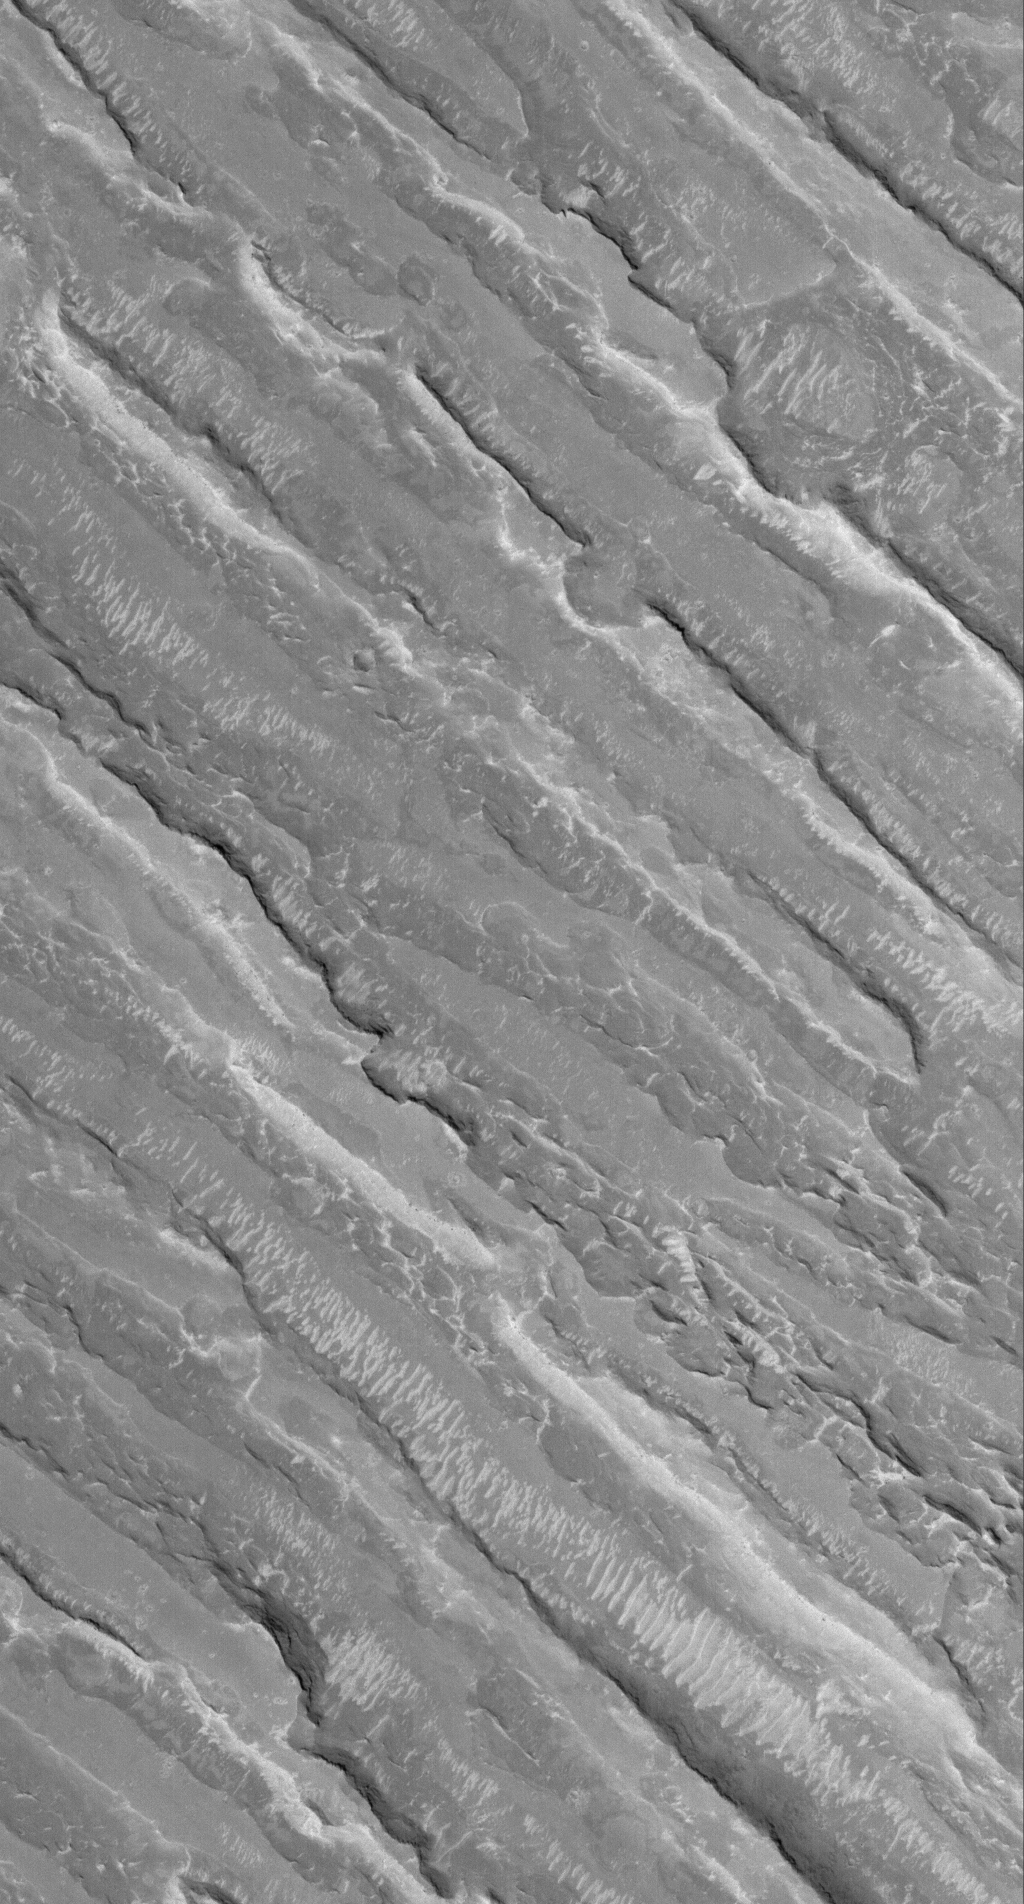

Up and Down

17 March 2006
This Mars Global Surveyor (MGS) Mars Orbiter Camera (MOC) image shows alternating ridges and troughs exposed by erosion of material interpreted to be sedimentary rock in the Aeolis region of Mars.

Location near: 1.9°N, 218.6°W
Image width: ~3 km (~1.9 mi)
Illumination from: lower left
Season: Northern Winter

Credit: NASA/JPL/Malin Space Science Systems